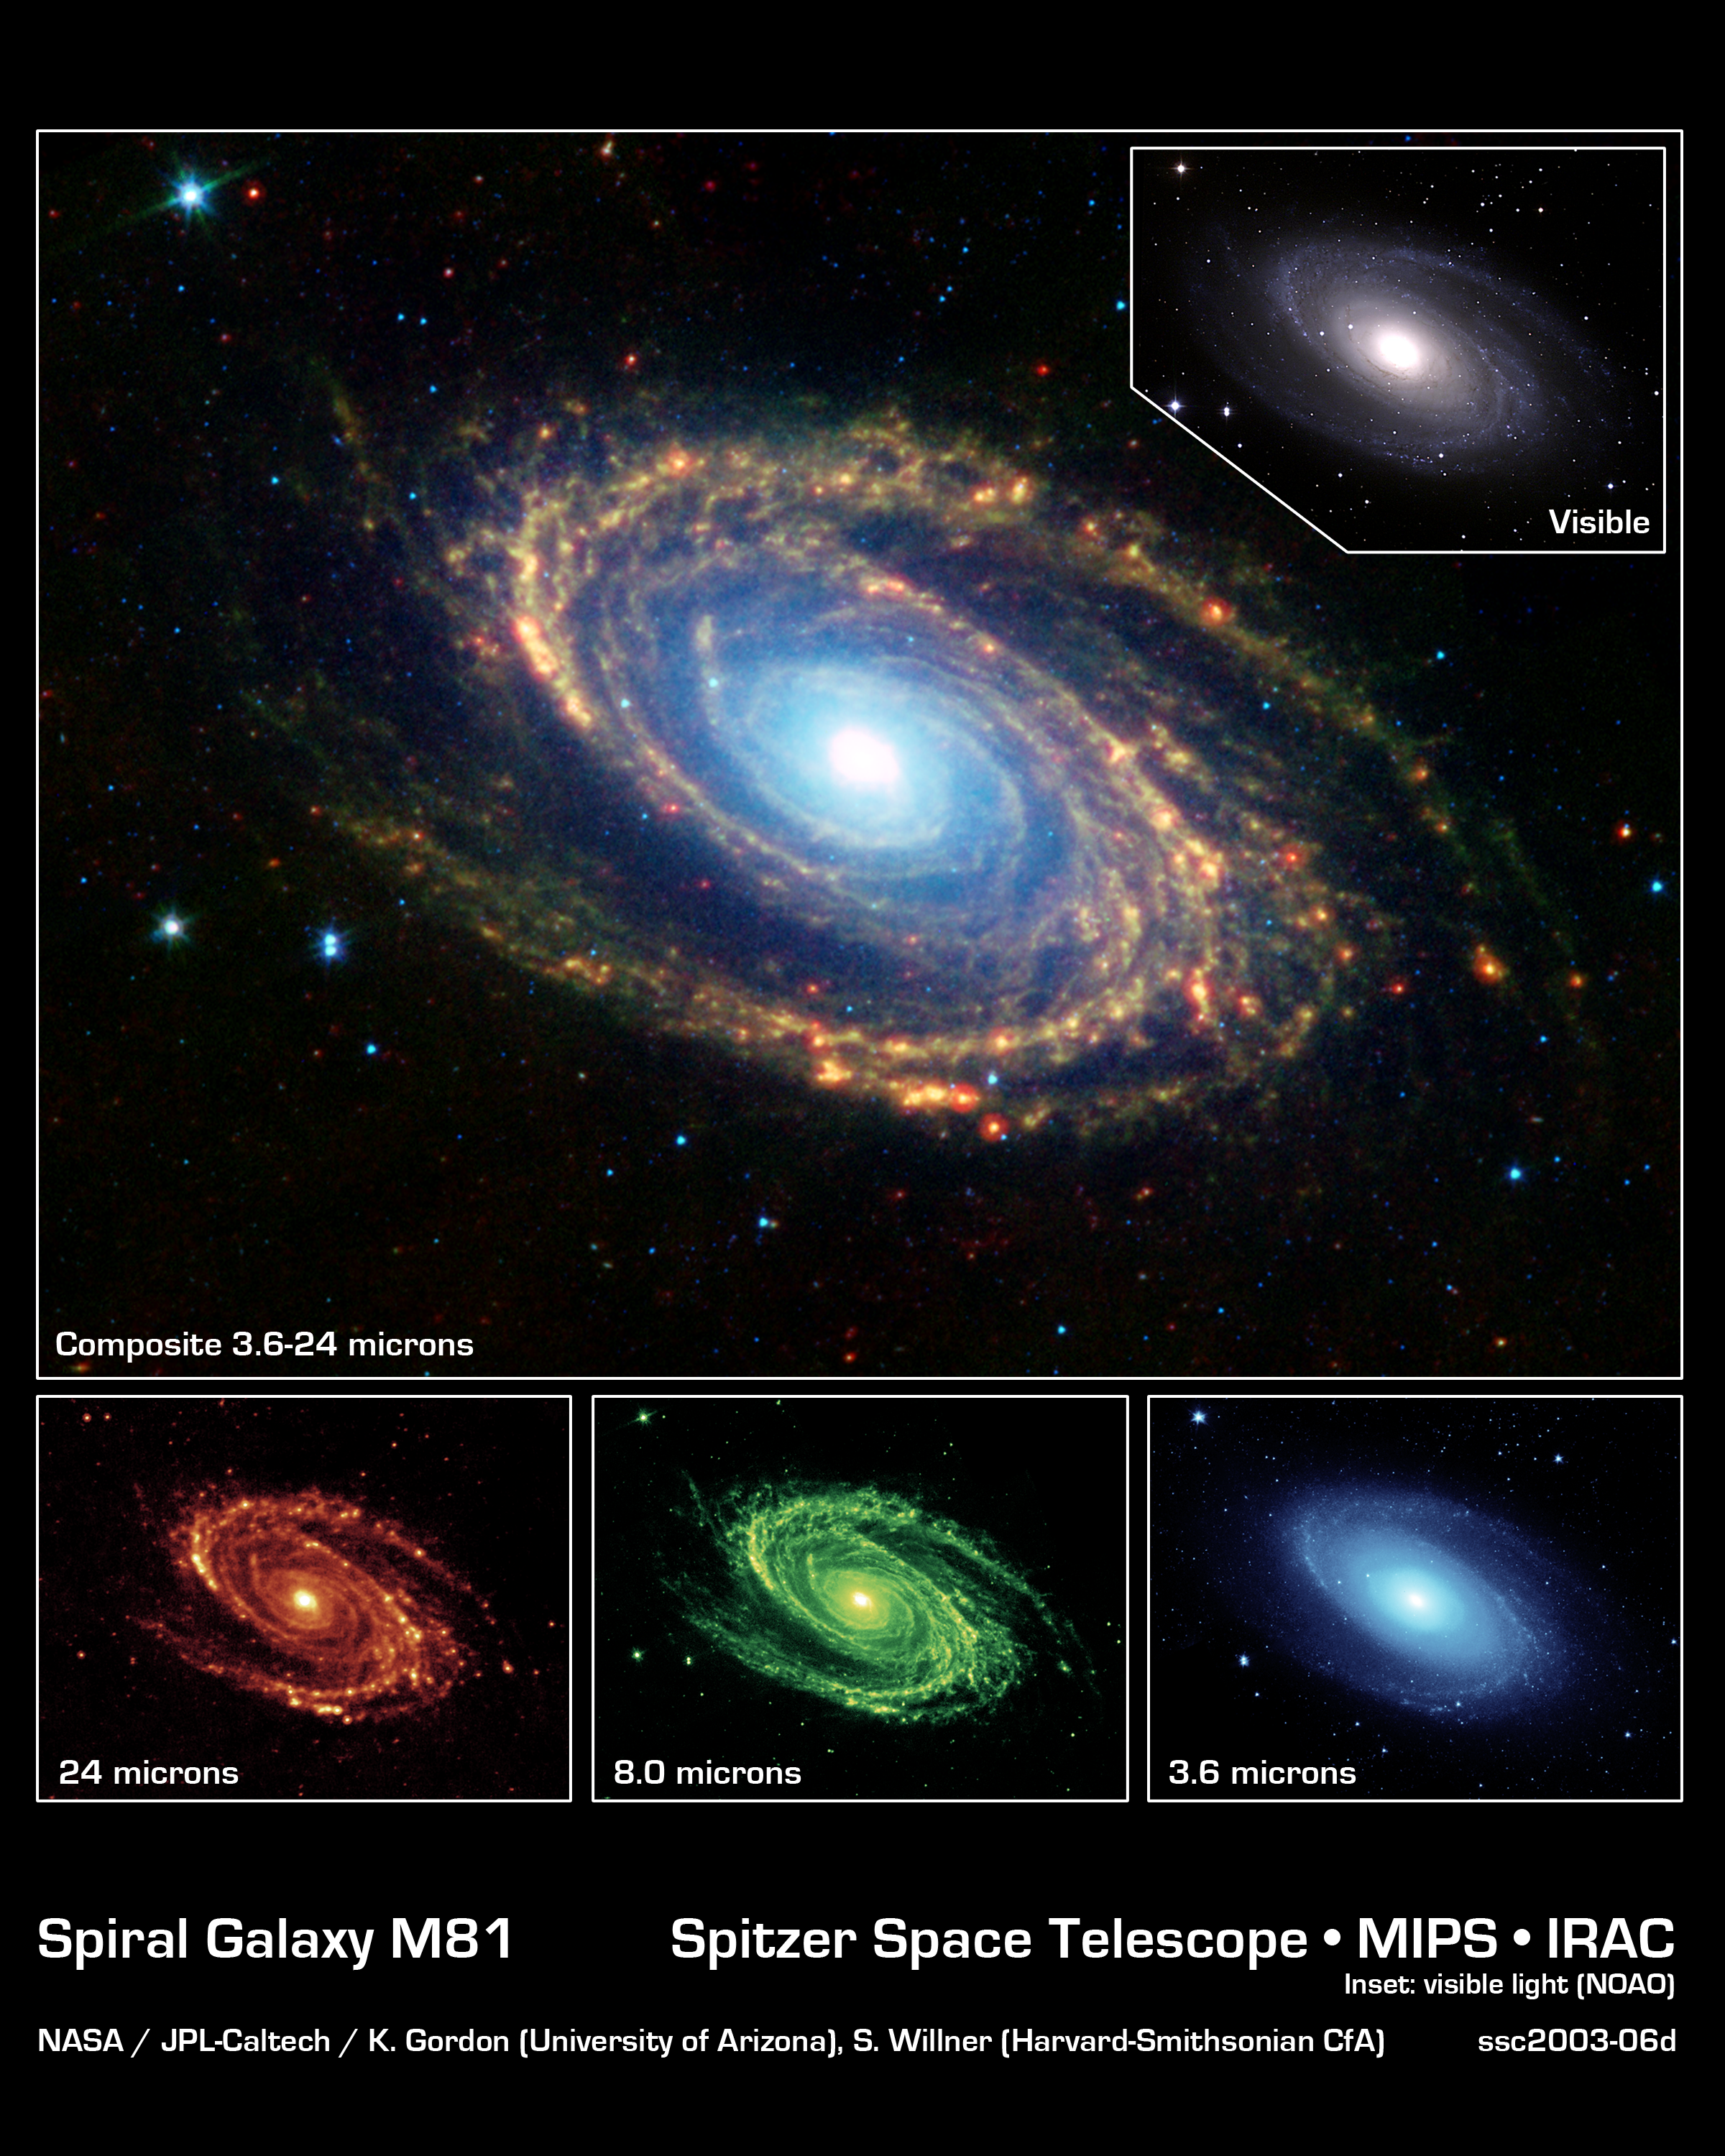

Spiral Galaxy Messier 81

The magnificent spiral arms of the nearby galaxy Messier 81 are highlighted in this image from NASA's Spitzer Space Telescope. Located in the northern constellation of Ursa Major (which also includes the Big Dipper), this galaxy is easily visible through binoculars or a small telescope. M81 is located at a distance of 12 million light-years.

The main image is a composite mosaic obtained with the multiband imaging photometer and the infrared array camera. Thermal infrared emission at 24 microns detected by the photometer (red, bottom left inset) is combined with camera data at 8.0 microns (green, bottom center inset) and 3.6 microns (blue, bottom right inset).

A visible-light image of Messier 81, obtained with a ground-based telescope at Kitt Peak National Observatory, is shown in the upper right inset. Both the visible-light picture and the 3.6-micron near-infrared image trace the distribution of stars, although the Spitzer image is virtually unaffected by obscuring dust. Both images reveal a very smooth stellar mass distribution, with the spiral arms relatively subdued.

As one moves to longer wavelengths, the spiral arms become the dominant feature of the galaxy. The 8-micron emission is dominated by infrared light radiated by hot dust that has been heated by nearby luminous stars. Dust in the galaxy is bathed by ultraviolet and visible light from nearby stars. Upon absorbing an ultraviolet or visible-light photon, a dust grain is heated and re-emits the energy at longer infrared wavelengths. The dust particles are composed of silicates (chemically similar to beach sand), carbonaceous grains and polycyclic aromatic hydrocarbons and trace the gas distribution in the galaxy. The well-mixed gas (which is best detected at radio wavelengths) and dust provide a reservoir of raw materials for future star formation.

The 24-micron multiband imaging photometer image shows emission from warm dust heated by the most luminous young stars. The infrared-bright clumpy knots within the spiral arms show where massive stars are being born in giant H II (ionized hydrogen) regions. Studying the locations of these star forming regions with respect to the overall mass distribution and other constituents of the galaxy (e.g., gas) will help identify the conditions and processes needed for star formation.

Credit: NASA/JPL-Caltech/K. Gordon (University of Arizona) & S. Willner (Harvard-Smithsonian Center for Astrophysics), N.A. Sharp (NOAO/AURA/NSF)